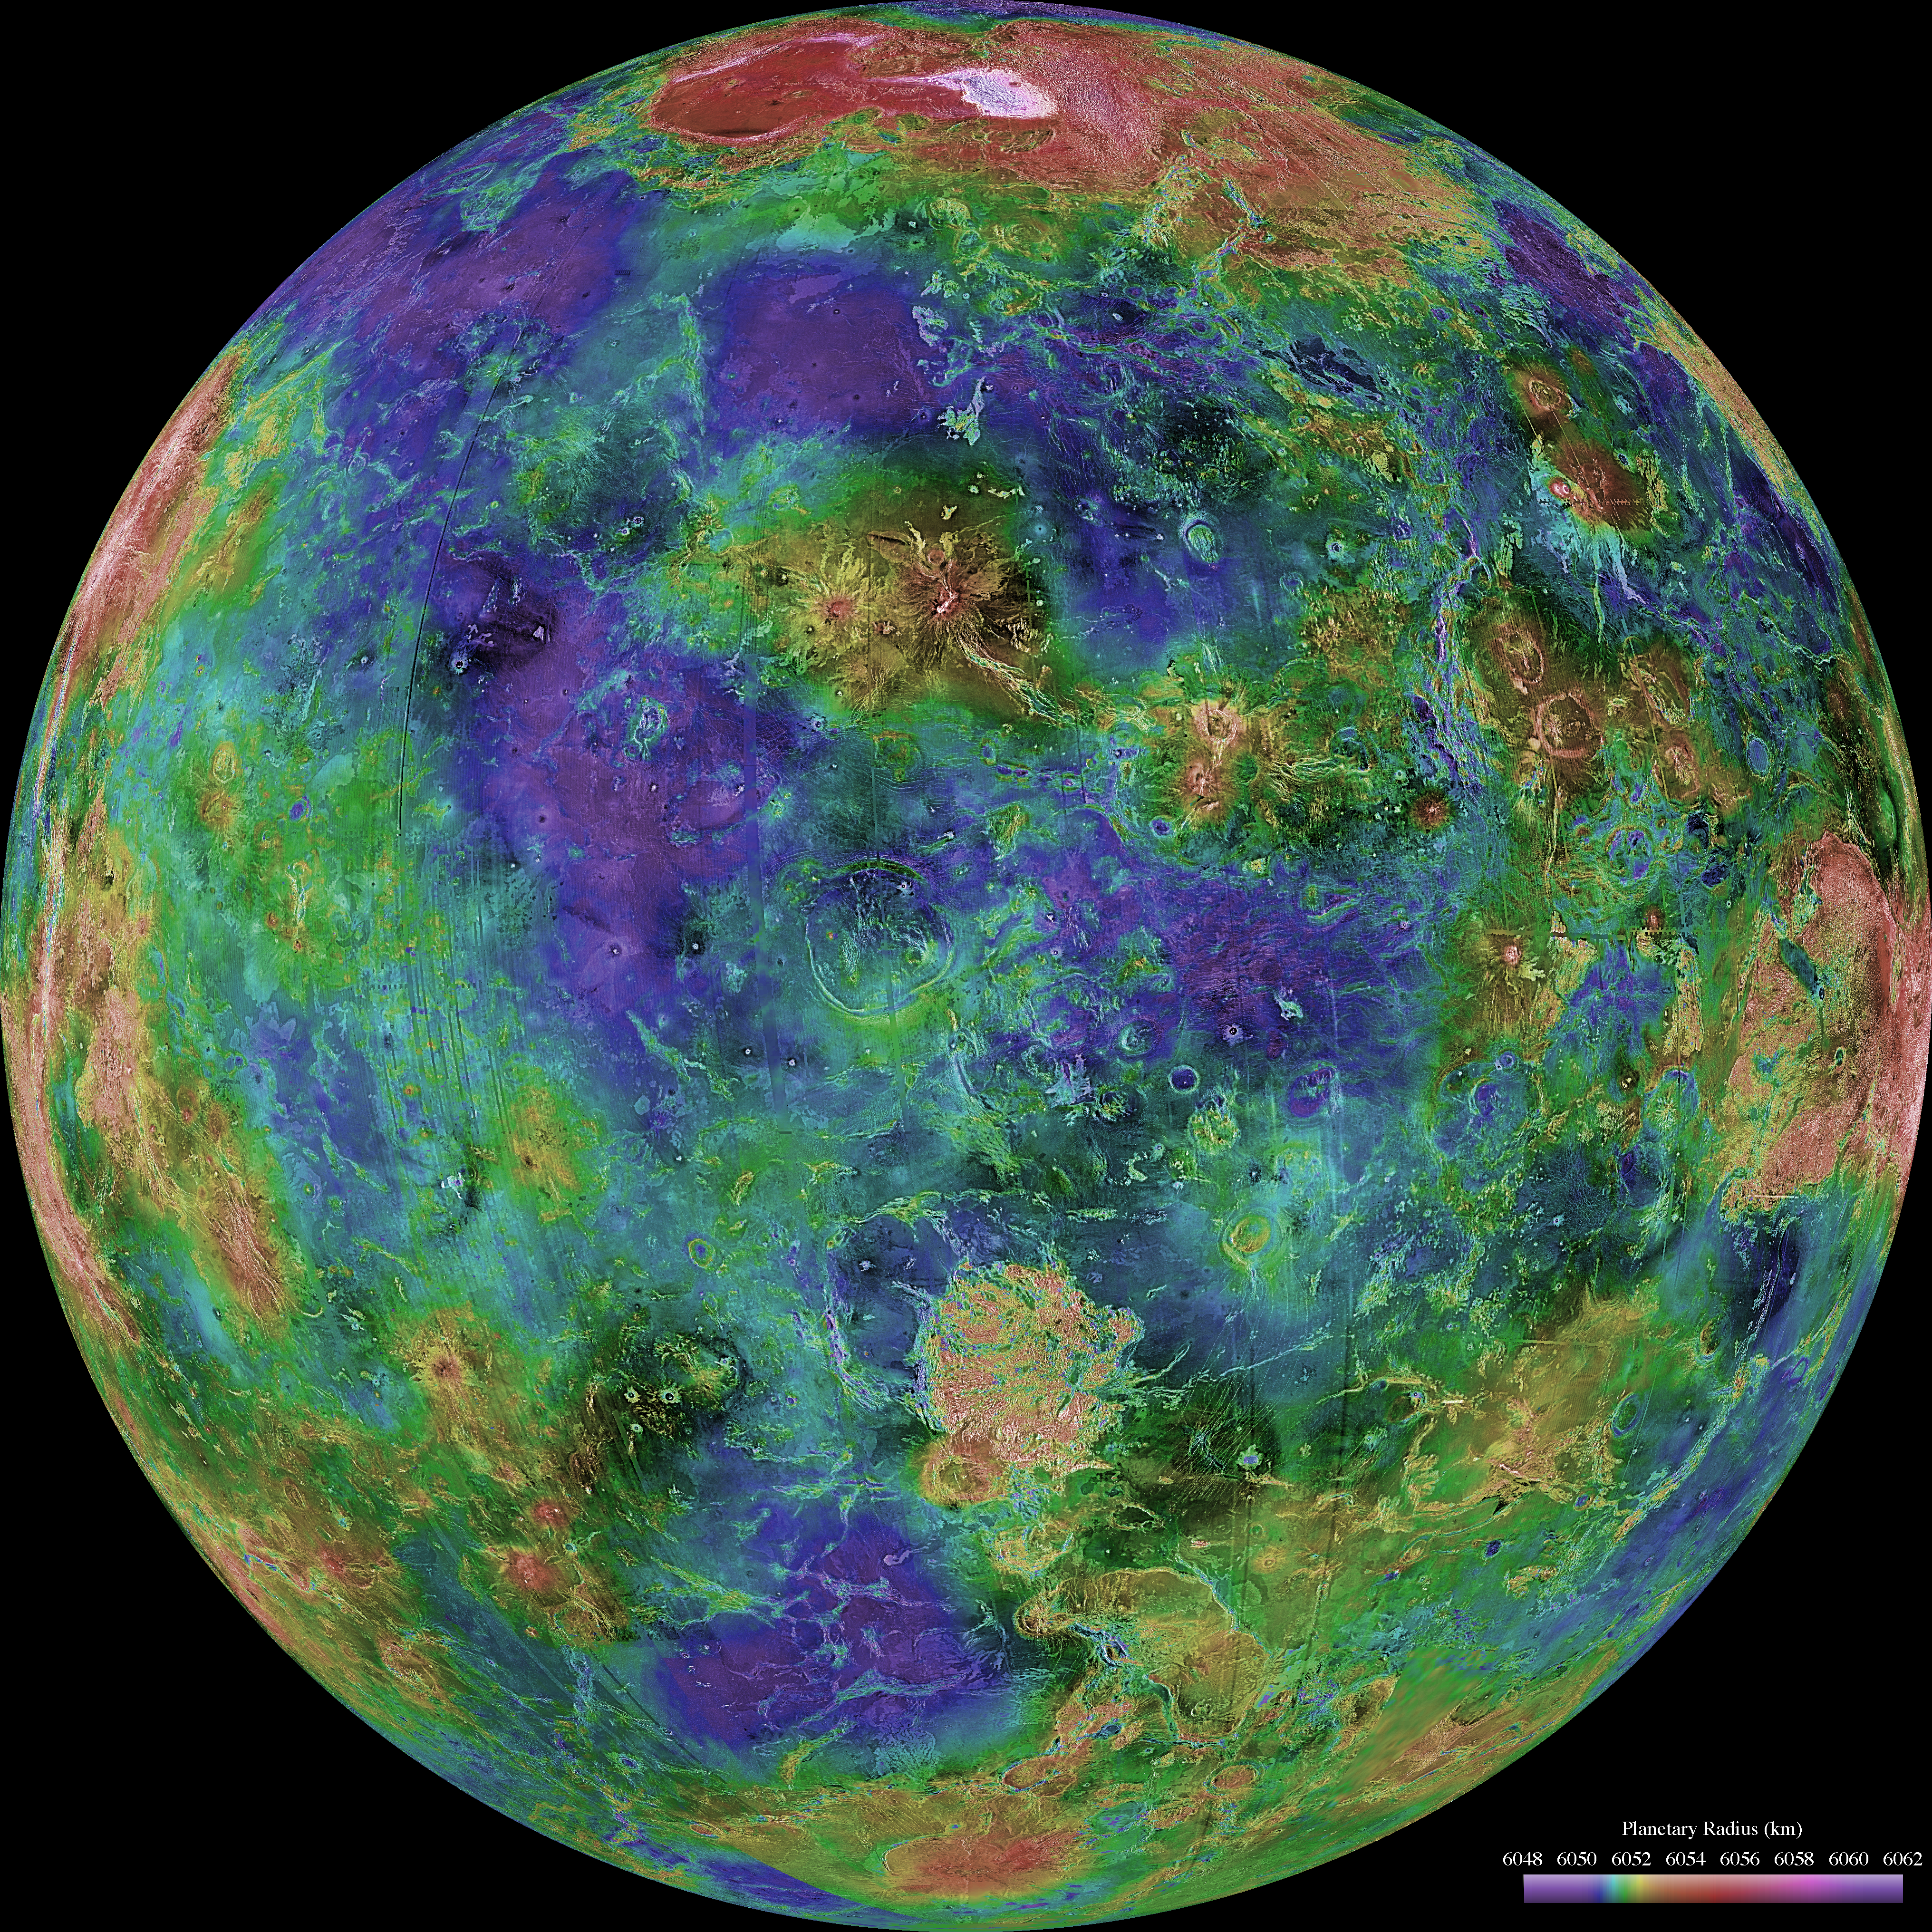

Hemispheric View of Venus Centered at 0 Degrees East Longitude

The hemispheric view of Venus, as revealed by more than a decade of radar investigations culminating in the 1990-1994 Magellan mission, is centered at 0 degrees east longitude. The Magellan spacecraft imaged more than 98% of Venus at a resolution of about 100 meters; the effective resolution of this image is about 3 km. A mosaic of the Magellan images (most with illumination from the west) forms the image base. Gaps in the Magellan coverage were filled with images from the Earth-based Arecibo radar in a region centered roughly on 0 degree latitude and longitude, and with a neutral tone elsewhere (primarily near the south pole). The composite image was processed to improve contrast and to emphasize small features, and was color-coded to represent elevation. Gaps in the elevation data from the Magellan radar altimeter were filled with altimetry from the Venera spacecraft and the U.S. Pioneer Venus missions. An orthographic projection was used, simulating a distant view of one hemisphere of the planet. The Magellan mission was managed for NASA by Jet Propulsion Laboratory (JPL), Pasadena, CA. Data processed by JPL, the Massachusetts Institute of Technology, Cambridge, MA, and the U.S. Geological Survey, Flagstaff, AZ.

Credit: NASA/JPL/USGS